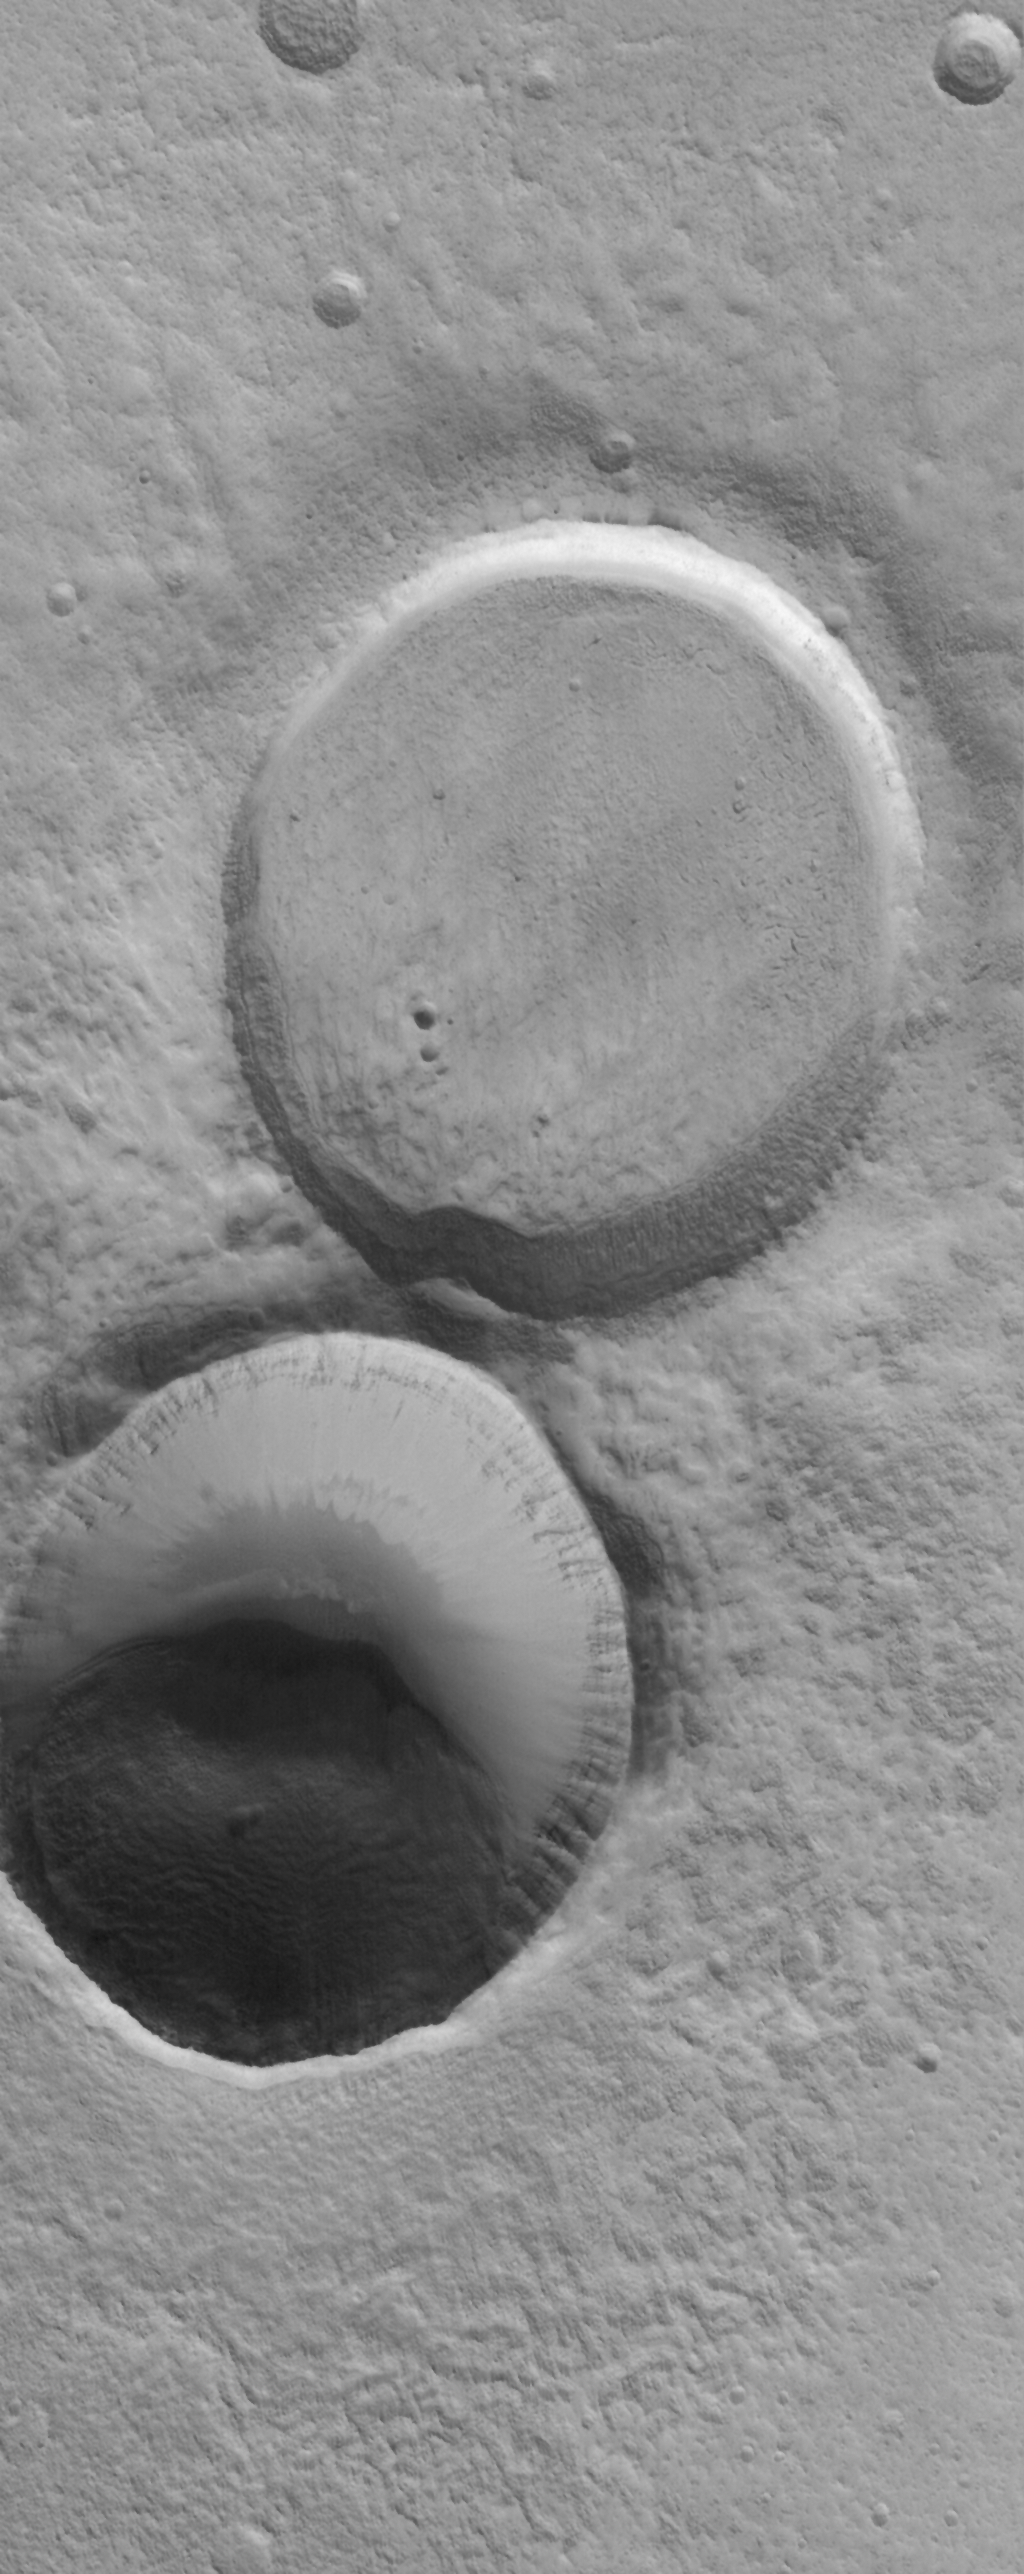

Filled Craters

11 May 2006
This Mars Global Surveyor (MGS) Mars Orbiter Camera (MOC) image shows adjacent impact craters located north-northwest of the Acheron Fossae region of Mars. The two craters are of similar size and formed by meteor impacts. However, one is much more filled than the other, indicating that it is older. The surface of the material in the older, partially-filled crater has a texture similar to the crater’s surroundings. The southern (bottom) crater is bowl-shaped and is also partially-filled, however, the filling material seems to be limited to the southern half of the crater.

Location near: 44.6°N, 128.4°W
Image width: ~3 km (~1.9 mi)
Illumination from: lower left
Season: Northern Winter

Credit: NASA/JPL/Malin Space Science Systems